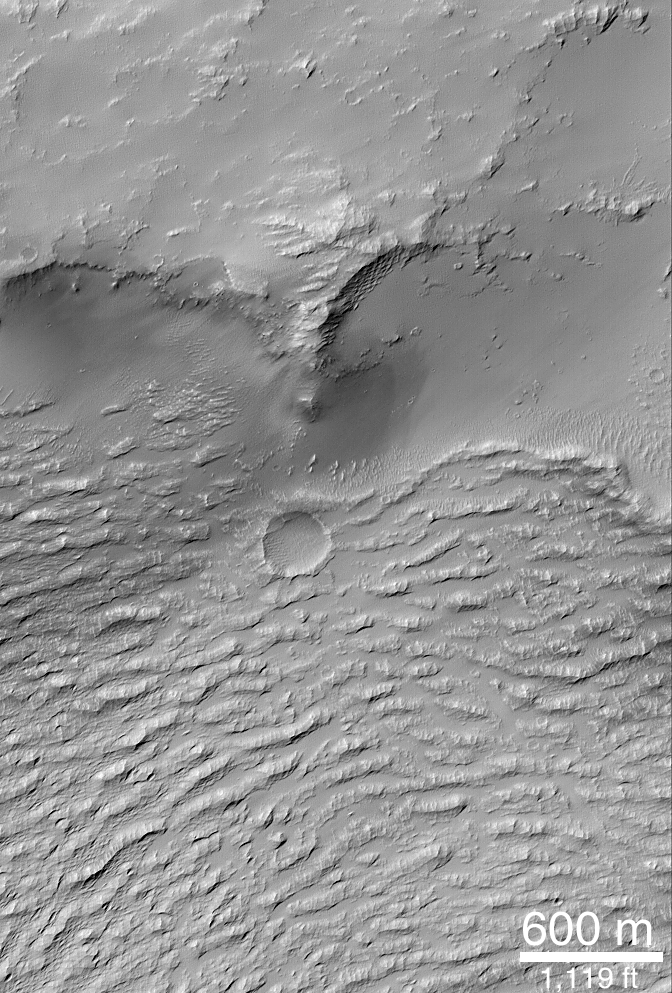

Daedalia Lava Flow

The ridged surface in the lower half of this image is that of a large lava flow in Daedalia Planum, southwest of the Arsia Mons volcano. The flow was stopped here by a buried crater rim (topographic high in the upper half of the image). MOC image taken June 5, 1999.

Credit: NASA/JPL/MSSS